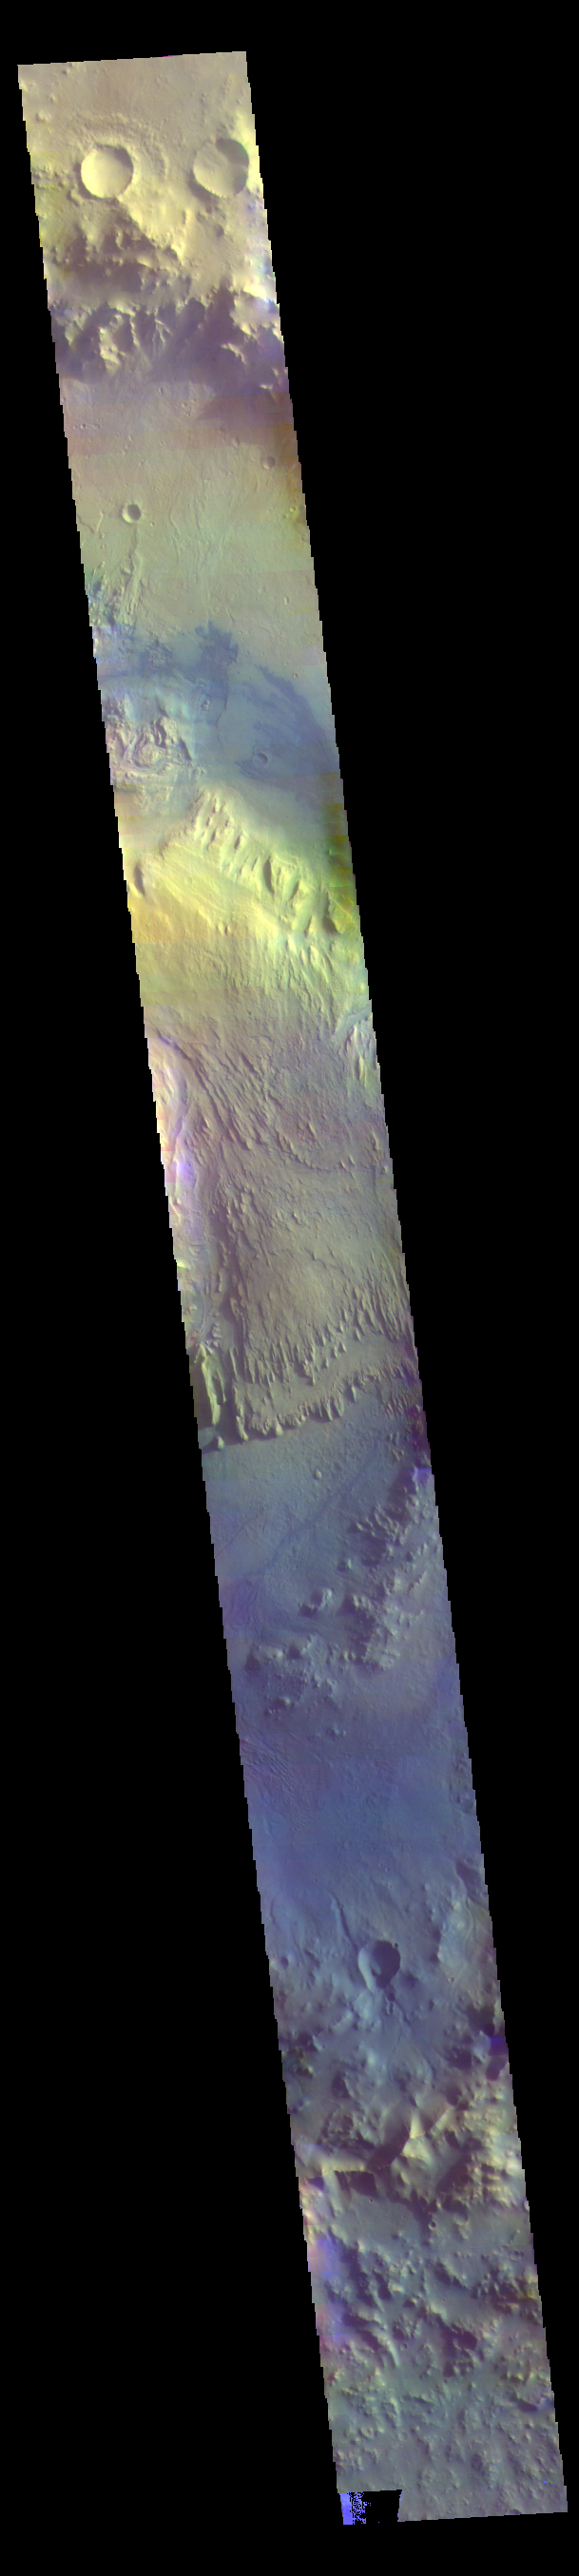

Gale Crater – False Color

The THEMIS VIS camera contains 5 filters. The data from different filters can be combined in multiple ways to create a false color image. These false color images may reveal subtle variations of the surface not easily identified in a single band image. Today’s false color image shows a cross section of Gale Crater, including the large layered deposit in the center of the crater. The Curiosity Rover is located on the floor of Gale Crater.

Credit: NASA/JPL-Caltech/ASU